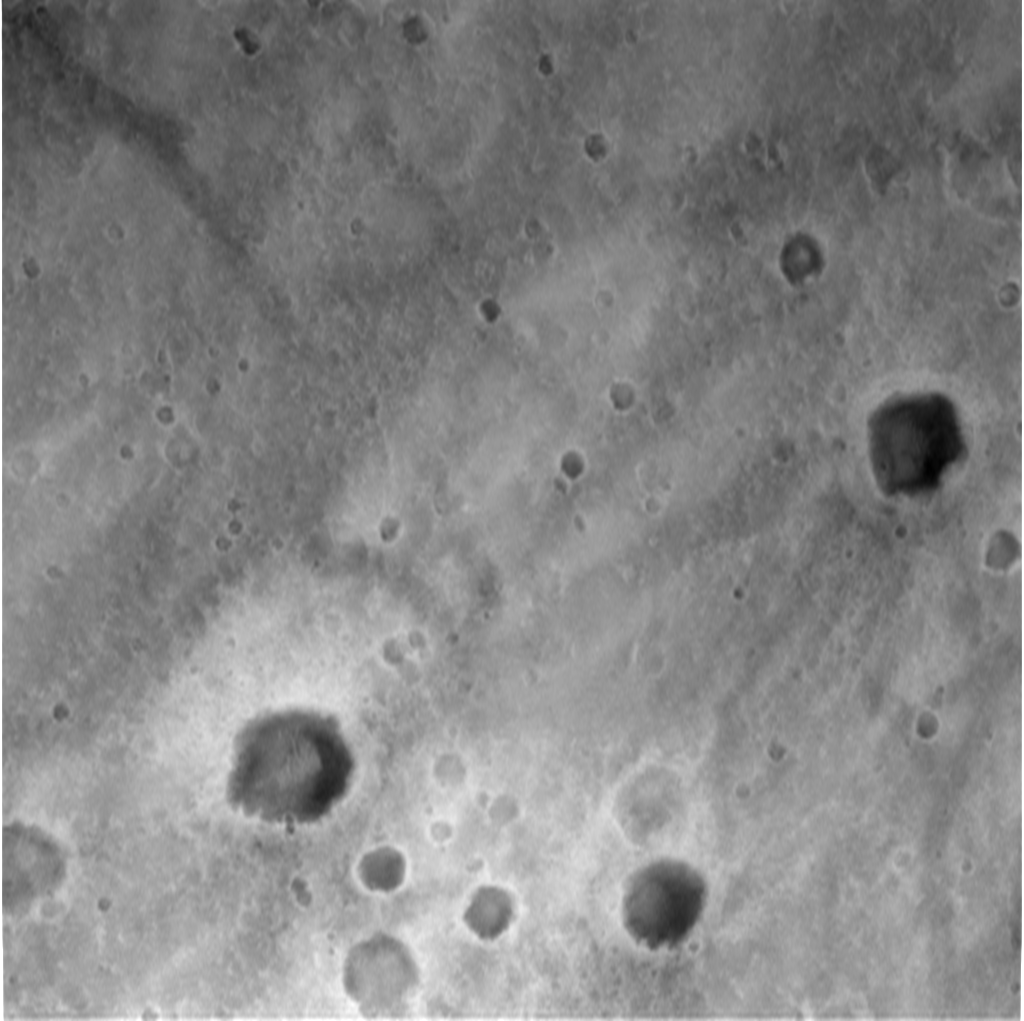

Spirit’s Descent to Mars-1983m

This image, taken by the descent image motion estimation system camera located on the bottom of the Mars Exploration Rover Spirit’s lander, shows a view of Gusev Crater as the lander descends to Mars. The picture is taken at an altitude of 1983 meters. Numerous small impact craters can be seen on the surface of the planet. These images help the onboard software to minimize the lander’s horizontal velocity before its bridal is cut, and it falls freely to the surface of Mars.

Credit: NASA/JPL